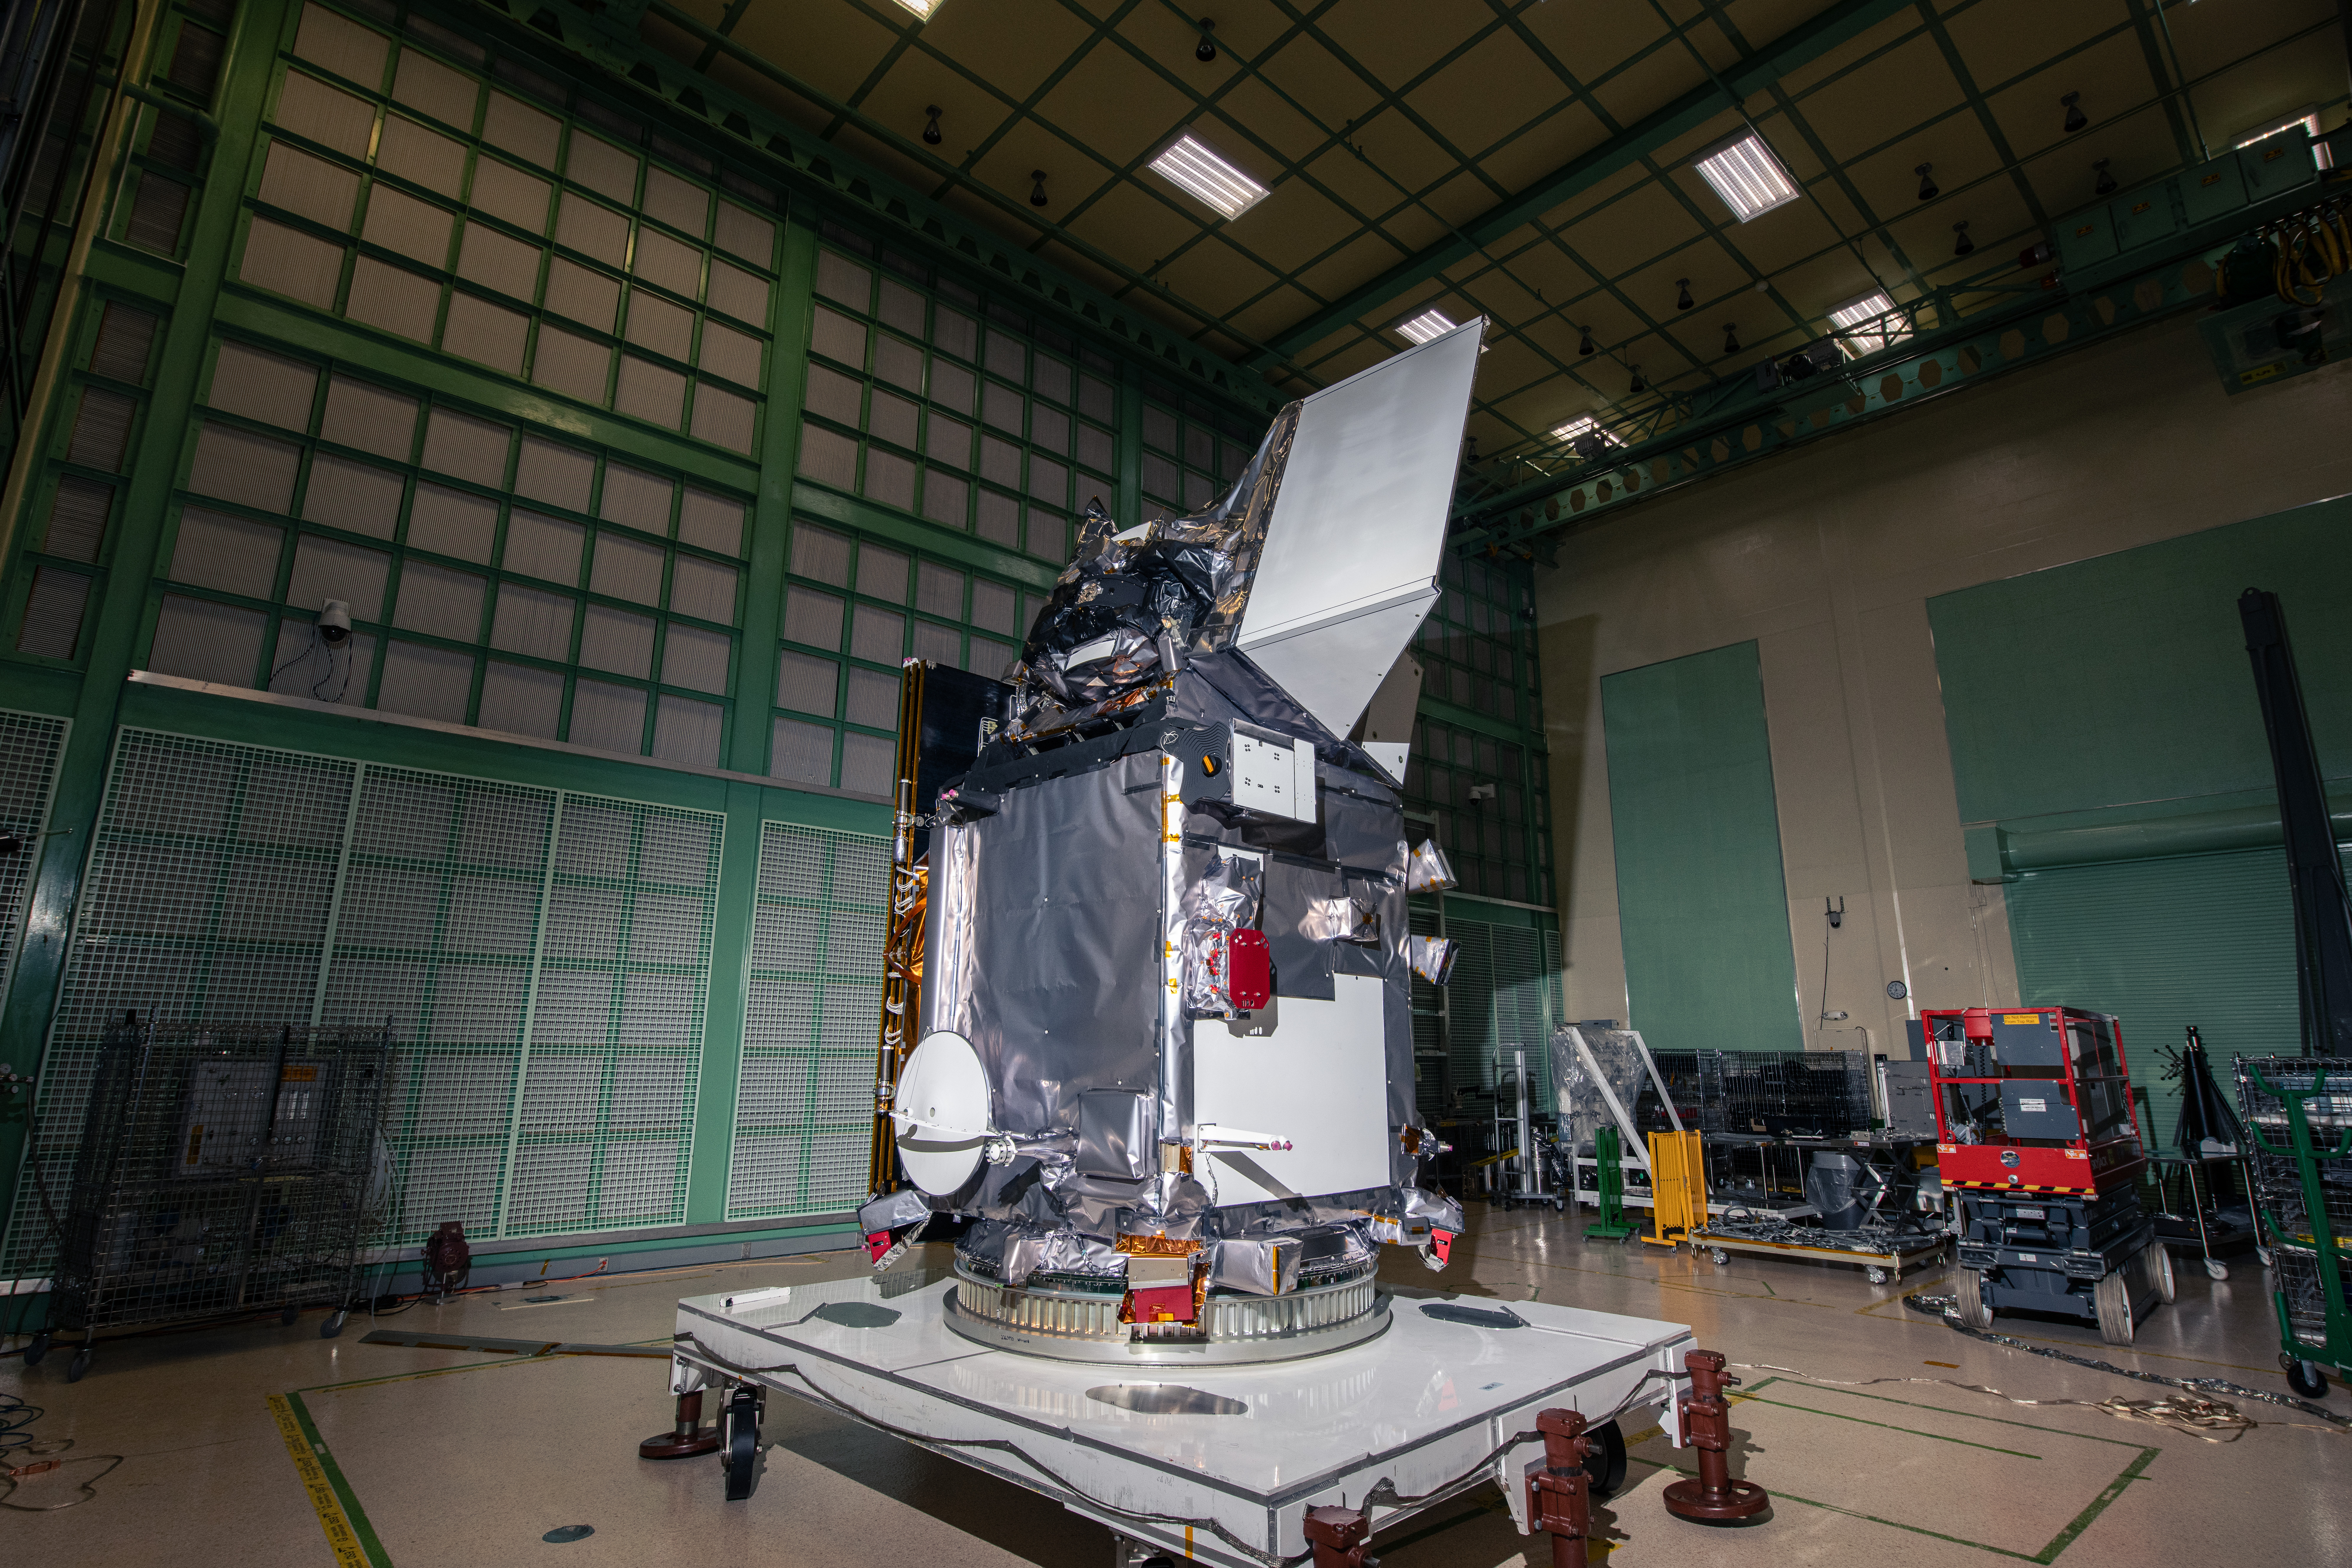

The Plankton, Aerosol, Cloud, ocean Ecosystem (PACE) in the clean room at NASA's Goddard Space Flight Center in Greenbelt, Maryland on October 31st, 2023. PACE's unprecedented spectral coverage will provide the first-ever global measurements designed to identify phytoplankton community composition. The mission will make global ocean color measurements, using the Ocean Color Instrument (OCI), to provide extended data records on ocean ecology and global biogeochemistry along with polarimetry measurements, using the Spectro-polarimeter for Planetary Exploration (SPEXone) and the Hyper Angular Research Polarimeter (HARP2) to provide extended data records on clouds and aerosols. The Earth-observing satellite mission, built at Goddard Space Flight Center in Greenbelt, MD, will continue and advance observations of global ocean color, biogeochemistry, and ecology, as well as the carbon cycle, aerosols and clouds.

Credit: NASA / Denny Henry